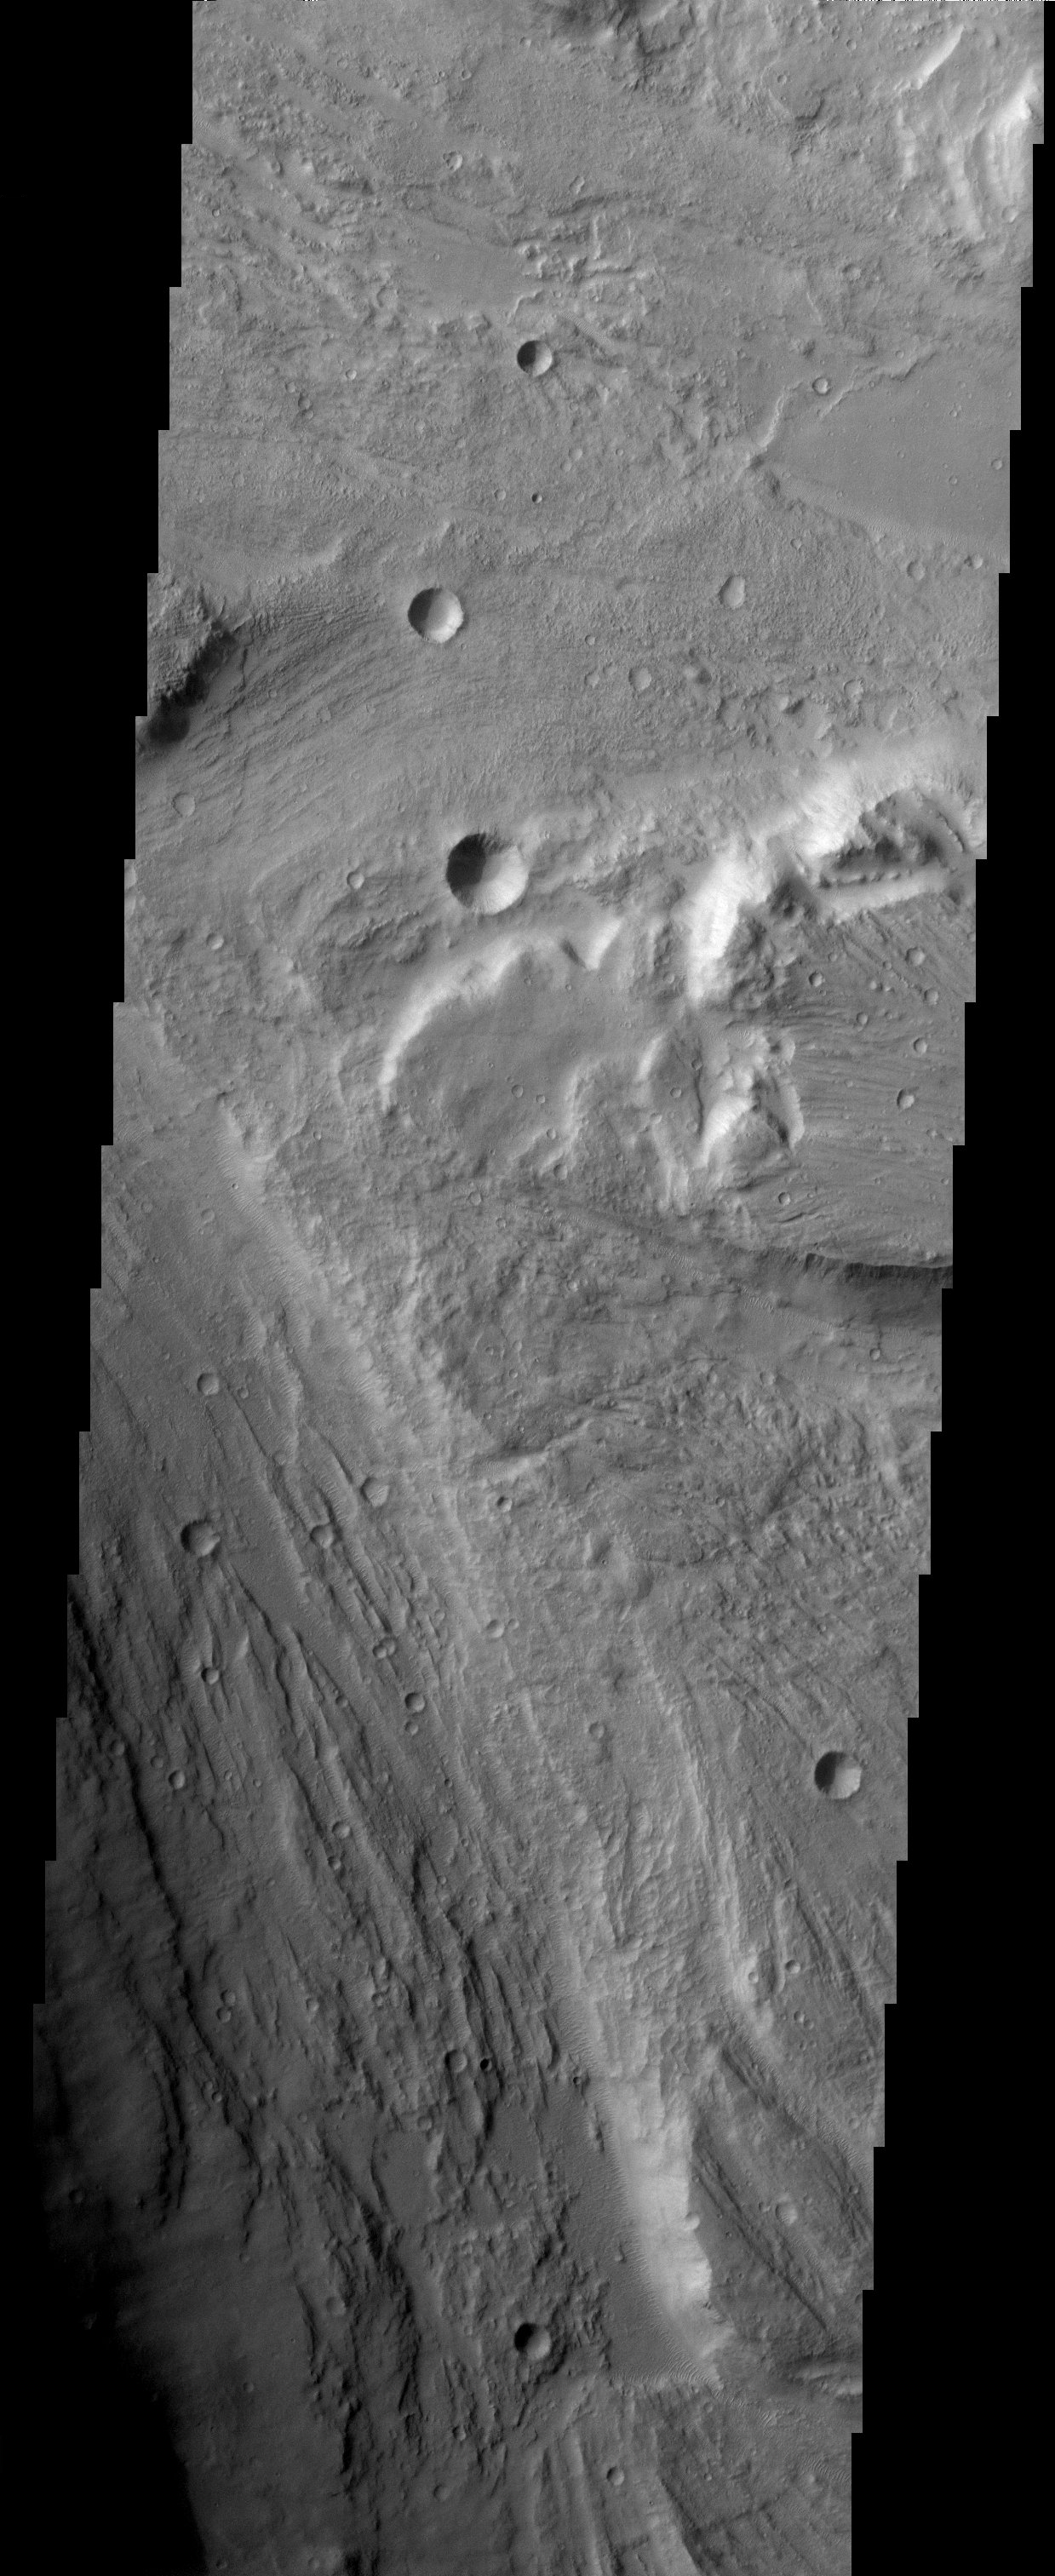

Tiu Valles

The ancient, catastrophic floods on Mars, whose origins remain a mystery, produced a channeled and scoured landscape like this one which is called Tiu Valles.

Note: this THEMIS visual image has not been radiometrically nor geometrically calibrated for this preliminary release. An empirical correction has been performed to remove instrumental effects. A linear shift has been applied in the cross-track and down-track direction to approximate spacecraft and planetary motion. Fully calibrated and geometrically projected images will be released through the Planetary Data System in accordance with Project policies at a later time.

NASA’s Jet Propulsion Laboratory manages the 2001 Mars Odyssey mission for NASA’s Office of Space Science, Washington, D.C. The Thermal Emission Imaging System (THEMIS) was developed by Arizona State University, Tempe, in collaboration with Raytheon Santa Barbara Remote Sensing. The THEMIS investigation is led by Dr. Philip Christensen at Arizona State University. Lockheed Martin Astronautics, Denver, is the prime contractor for the Odyssey project, and developed and built the orbiter. Mission operations are conducted jointly from Lockheed Martin and from JPL, a division of the California Institute of Technology in Pasadena.

Credit: NASA/JPL/Arizona State University